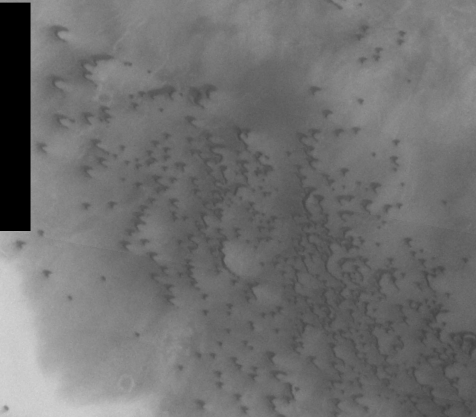

THEMIS Images as Art #12

Released 17 February 2004

Humanity is a very visual species. We rely on our eyes to tell us what is going on in the world around us. Put any image in front of a person and that person will examine the picture looking for anything familiar. Even if the examiner has no idea what he/she is looking at in a picture, he/she will still be able to make a statement about the picture, usually preceded by the words “it looks like…” The image above is part of the surface of Mars, but is presented for its artistic value rather than its scientific value. When first viewed, this image solicited a statement that “it looks like…” something seen in everyday life.

Having covered water and fire, let us now progress to air with this image that strongly resembles a flock of birds, flying to the west.

Note: this THEMIS visual image has not been radiometrically nor geometrically calibrated for this preliminary release. An empirical correction has been performed to remove instrumental effects. A linear shift has been applied in the cross-track and down-track direction to approximate spacecraft and planetary motion. Fully calibrated and geometrically projected images will be released through the Planetary Data System in accordance with Project policies at a later time.

NASA’s Jet Propulsion Laboratory manages the 2001 Mars Odyssey mission for NASA’s Office of Space Science, Washington, D.C. The Thermal Emission Imaging System (THEMIS) was developed by Arizona State University, Tempe, in collaboration with Raytheon Santa Barbara Remote Sensing. The THEMIS investigation is led by Dr. Philip Christensen at Arizona State University. Lockheed Martin Astronautics, Denver, is the prime contractor for the Odyssey project, and developed and built the orbiter. Mission operations are conducted jointly from Lockheed Martin and from JPL, a division of the California Institute of Technology in Pasadena.

Credit: NASA/JPL/Arizona State University